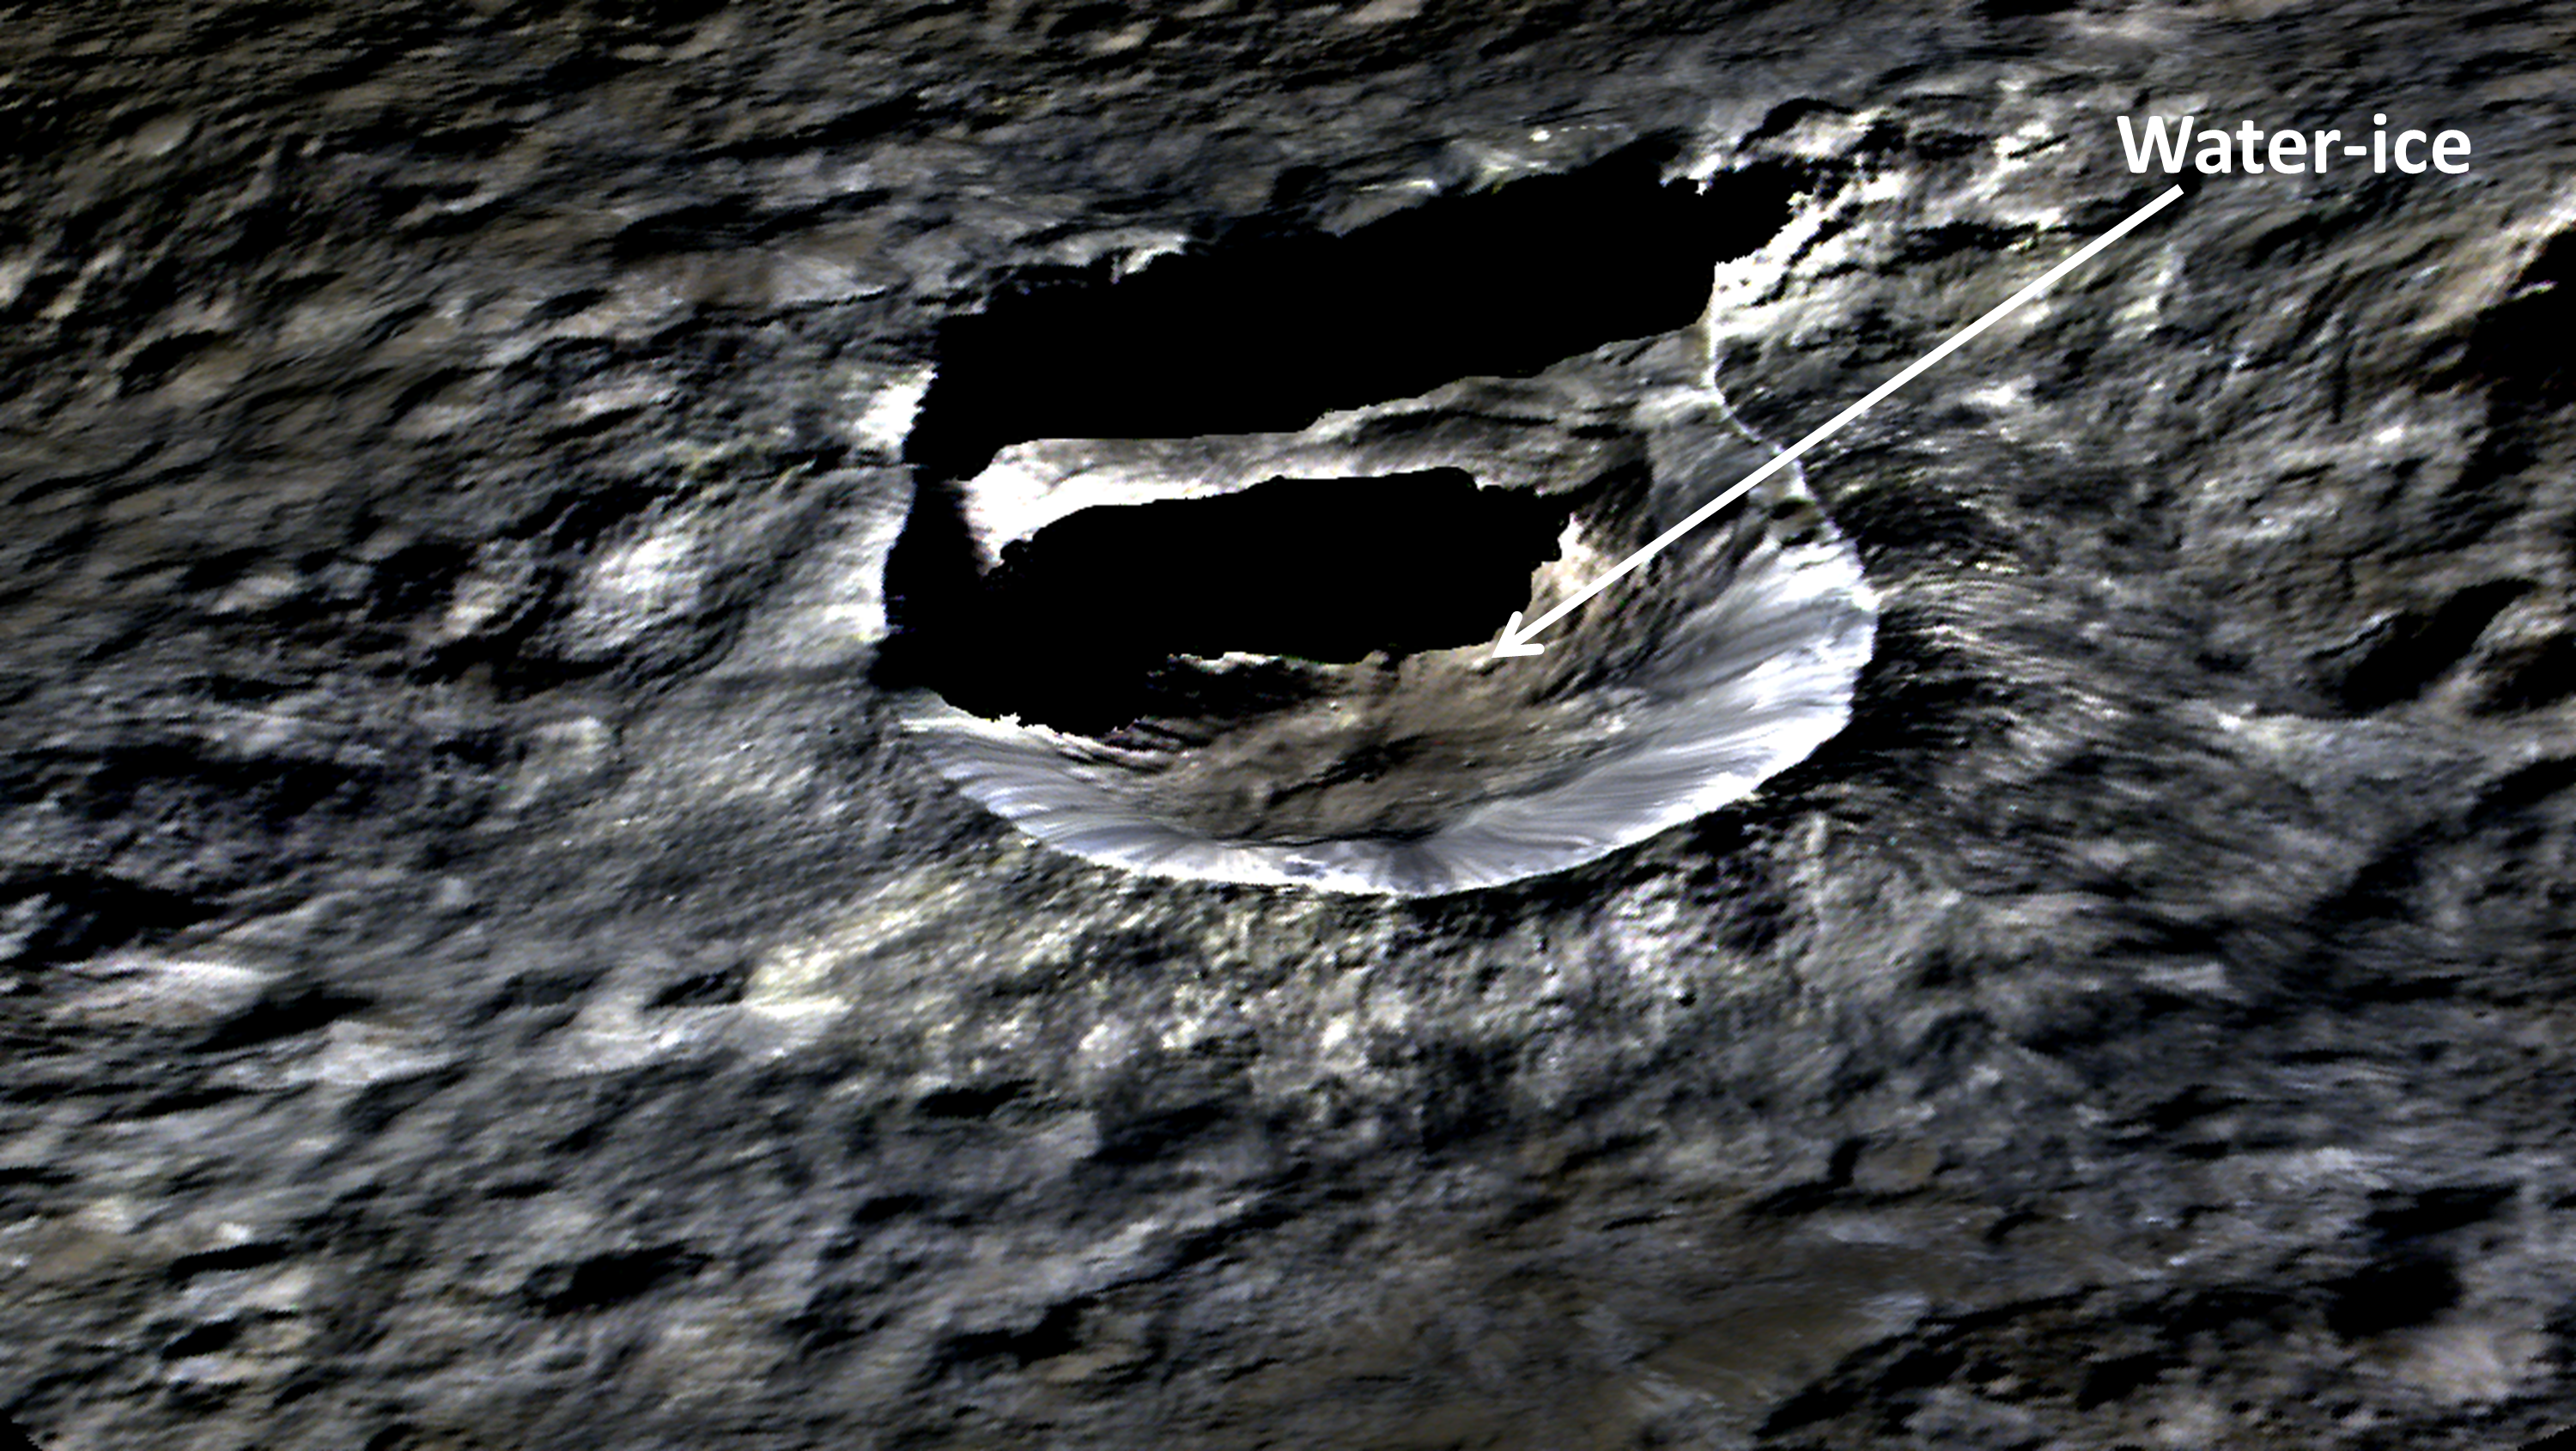

Oxo Crater: Side View

Unannotated Version

The small, bright crater Oxo (6 miles, 10 kilometers wide) on Ceres is seen in this perspective view. The elevation has been exaggerated by a factor of two. The view was made using enhanced-color images from NASA’s Dawn mission.

Dawn’s visible and infrared mapping spectrometer (VIR) has found evidence of water ice at this crater. The results were published in the journal Science in Sept. 2016.

Images taken using blue (440 nanometers), green (750 nanometers) and infrared (960 nanometers) spectral filters were combined to create the view.

The spacecraft’s framing camera took the images from Dawn’s low-altitude mapping orbit, from an altitude of 240 miles (385 kilometers) in August 2016. The resolution of the component images is 120 feet (35 meters) per pixel.

Dawn’s mission is managed by JPL for NASA’s Science Mission Directorate in Washington. Dawn is a project of the directorate’s Discovery Program, managed by NASA’s Marshall Space Flight Center in Huntsville, Alabama. UCLA is responsible for overall Dawn mission science. Orbital ATK, Inc., in Dulles, Virginia, designed and built the spacecraft. The German Aerospace Center, the Max Planck Institute for Solar System Research, the Italian Space Agency and the Italian National Astrophysical Institute are international partners on the mission team.

Credit: NASA/JPL-Caltech/UCLA/MPS/DLR/IDA